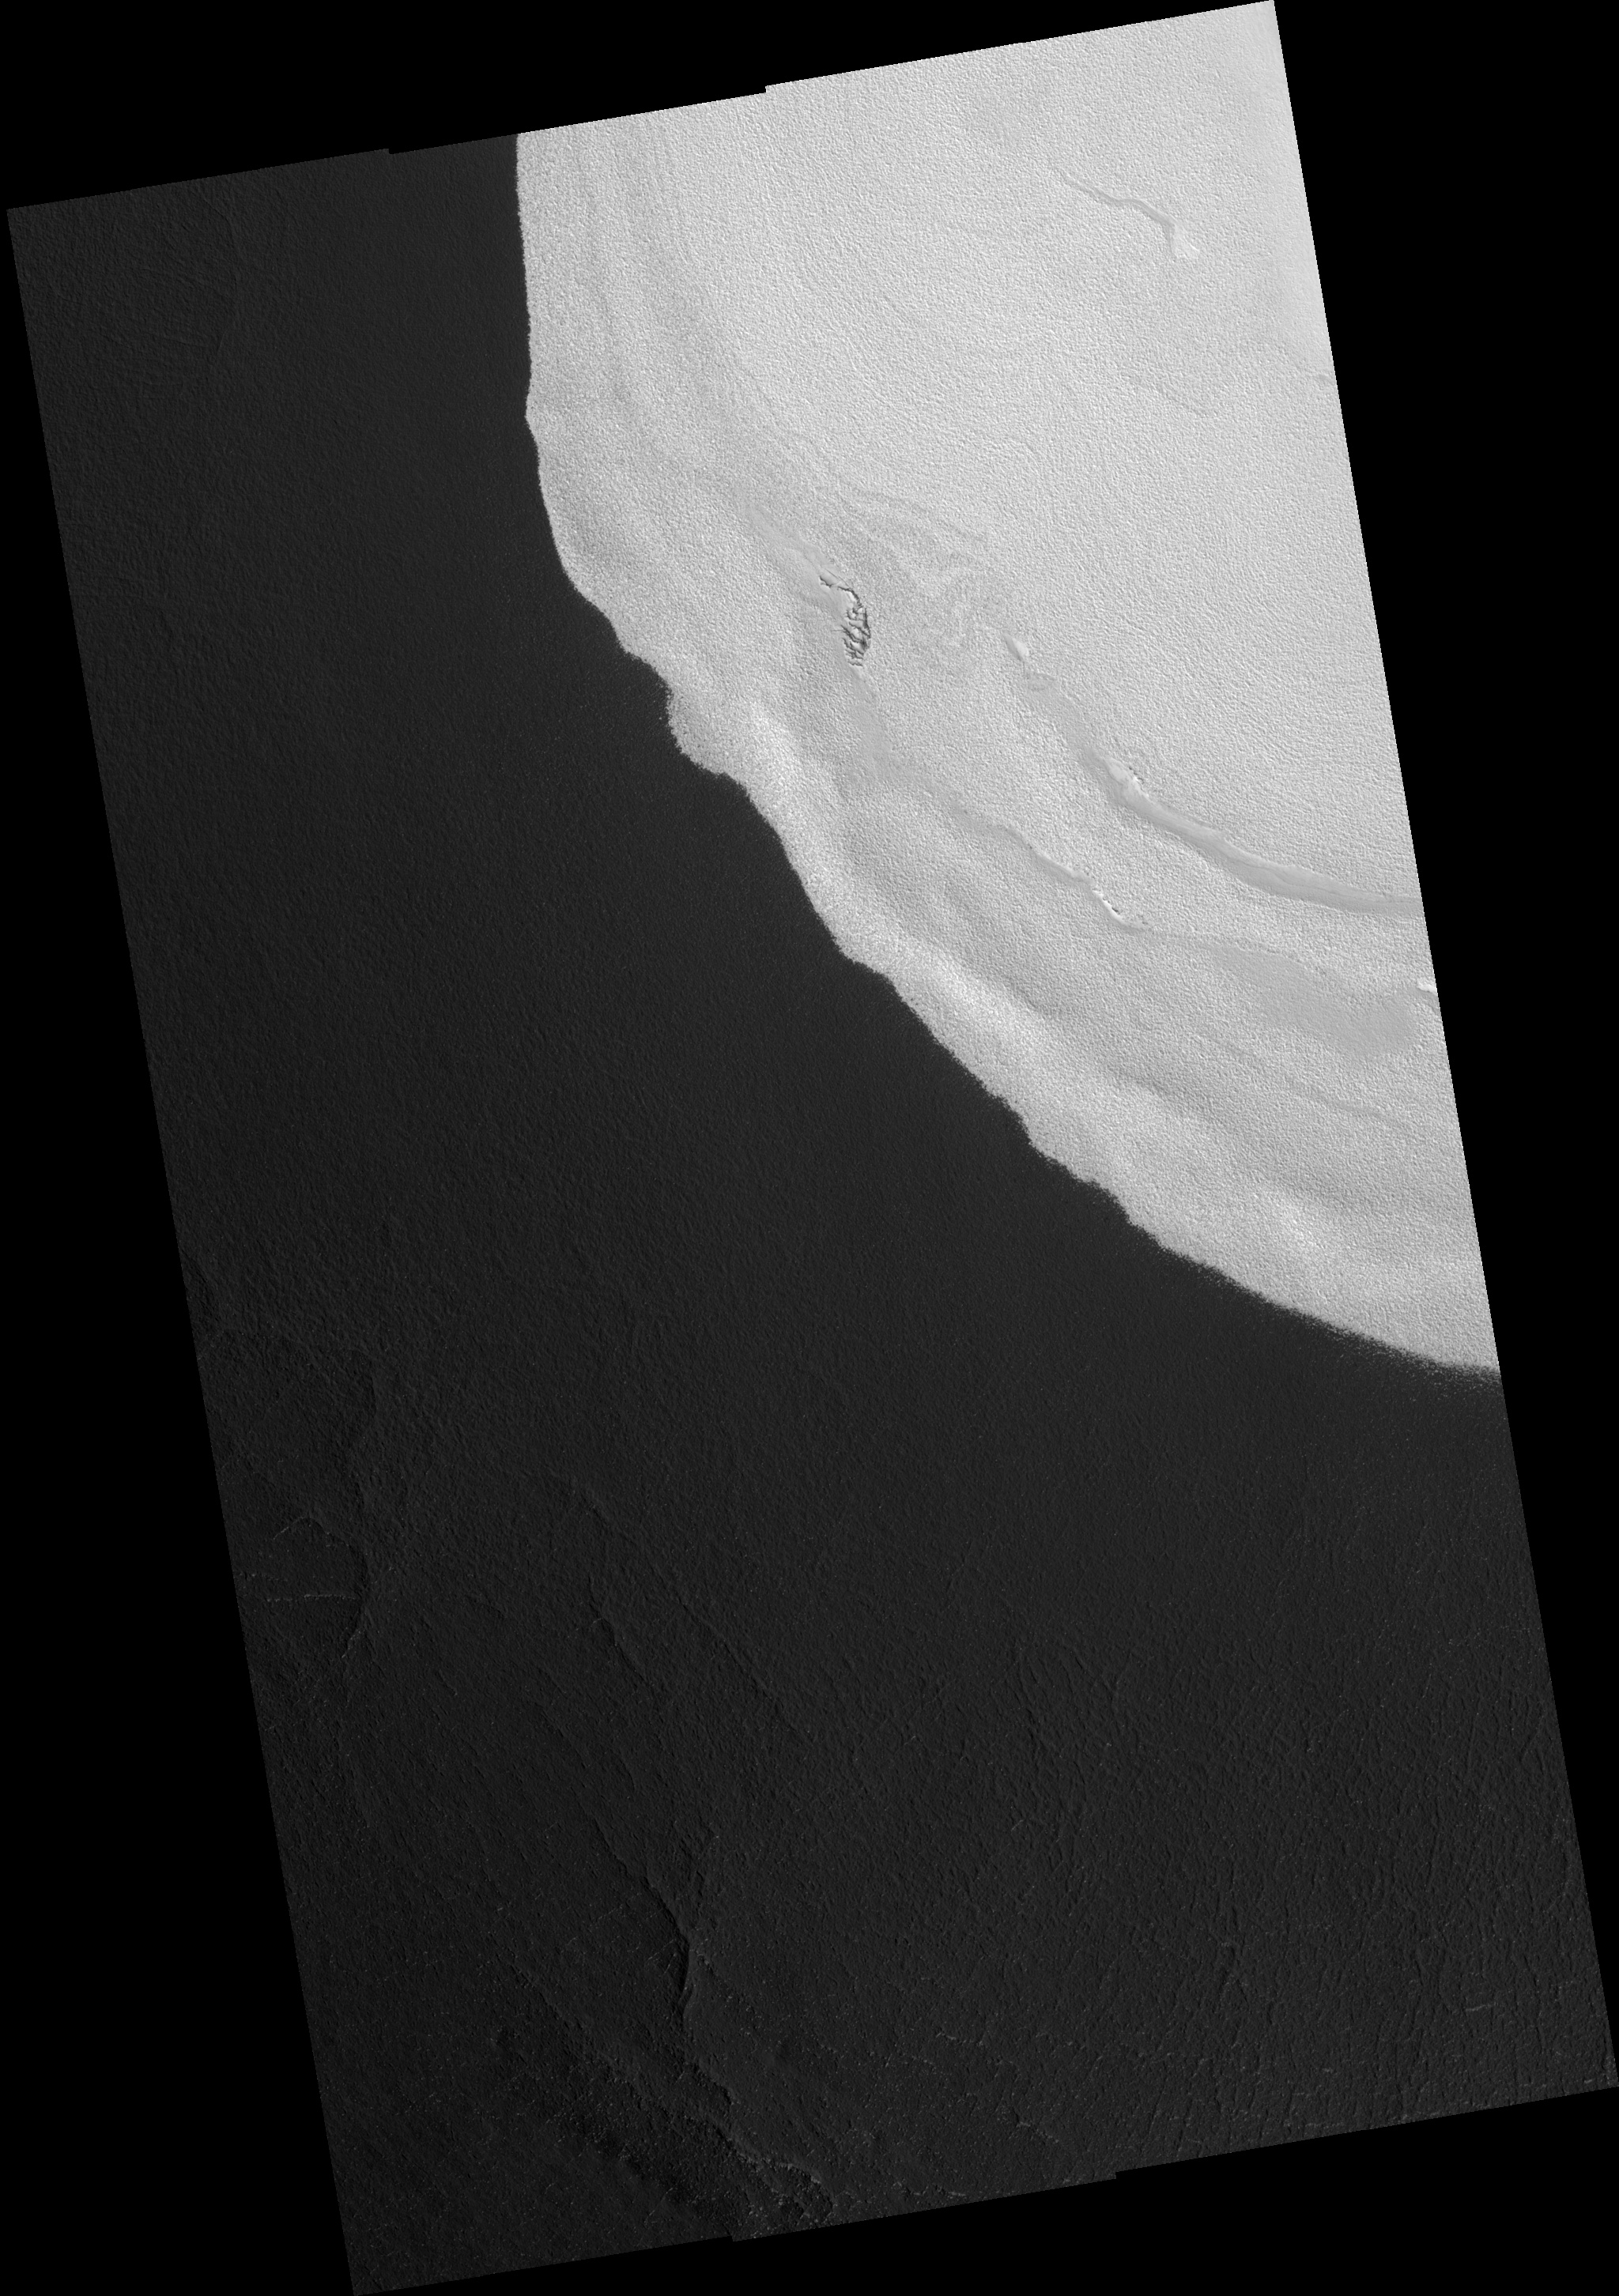

Enigmatic Ice Mound

This full HiRISE image shows the edge of an ice mound located inside a 1.5 Km (~1 mile) deep impact crater a few hundred kilometers south of the northern permanent ice cap. The ice-mound is up to 200m (656 feet) thick at its center and much thinner here at its edge. Similar surface textures within and around the ice deposit indicate that the ice is thin here. It is somewhat of a mystery as to why this mound of ice survives in such a southerly location where temperatures are much warmer than those at the north pole. The brightness of the ice itself has a self-preservation effect: bright surfaces remain cooler, which limits the amount of ice lost during the summer. The adjacent ice-free dark surfaces get much warmer, which means that fresh ice cannot form there. These feedback effects are the reason that the edge of this ice-covered area is so sharp. The puzzling part of the story is that there are nearby, similarly-sized craters which are ice-free. Some special property of this particular crater allowed the ice to be either originally deposited there and not in other craters or retained here and lost in other craters. Possibilities for this special property include a local source of water unique to this crater or unusual weather conditions associated with this crater but not others.

Image PSP_001370_2505 was taken by the High Resolution Imaging Science Experiment (HiRISE) camera onboard the Mars Reconnaissance Orbiter spacecraft on November 11, 2006. The complete image is centered at 70.1 degrees latitude, 103.0 degrees East longitude. The range to the target site was 314.1 km (196.3 miles). At this distance the image scale ranges from 31.4 cm/pixel (with 1 x 1 binning) to 62.9 cm/pixel (with 2 x 2 binning). The image shown here has been map-projected to 25 cm/pixel. The image was taken at a local Mars time of 3:00 PM and the scene is illuminated from the west with a solar incidence angle of 59 degrees, thus the sun was about 31 degrees above the horizon. At a solar longitude of 133.7 degrees, the season on Mars is Northern Summer.

NASA’s Jet Propulsion Laboratory, a division of the California Institute of Technology in Pasadena, manages the Mars Reconnaissance Orbiter for NASA’s Science Mission Directorate, Washington. Lockheed Martin Space Systems, Denver, is the prime contractor for the project and built the spacecraft. The High Resolution Imaging Science Experiment is operated by the University of Arizona, Tucson, and the instrument was built by Ball Aerospace and Technology Corp., Boulder, Colo.

Credit: NASA/JPL/Univ. of Arizona